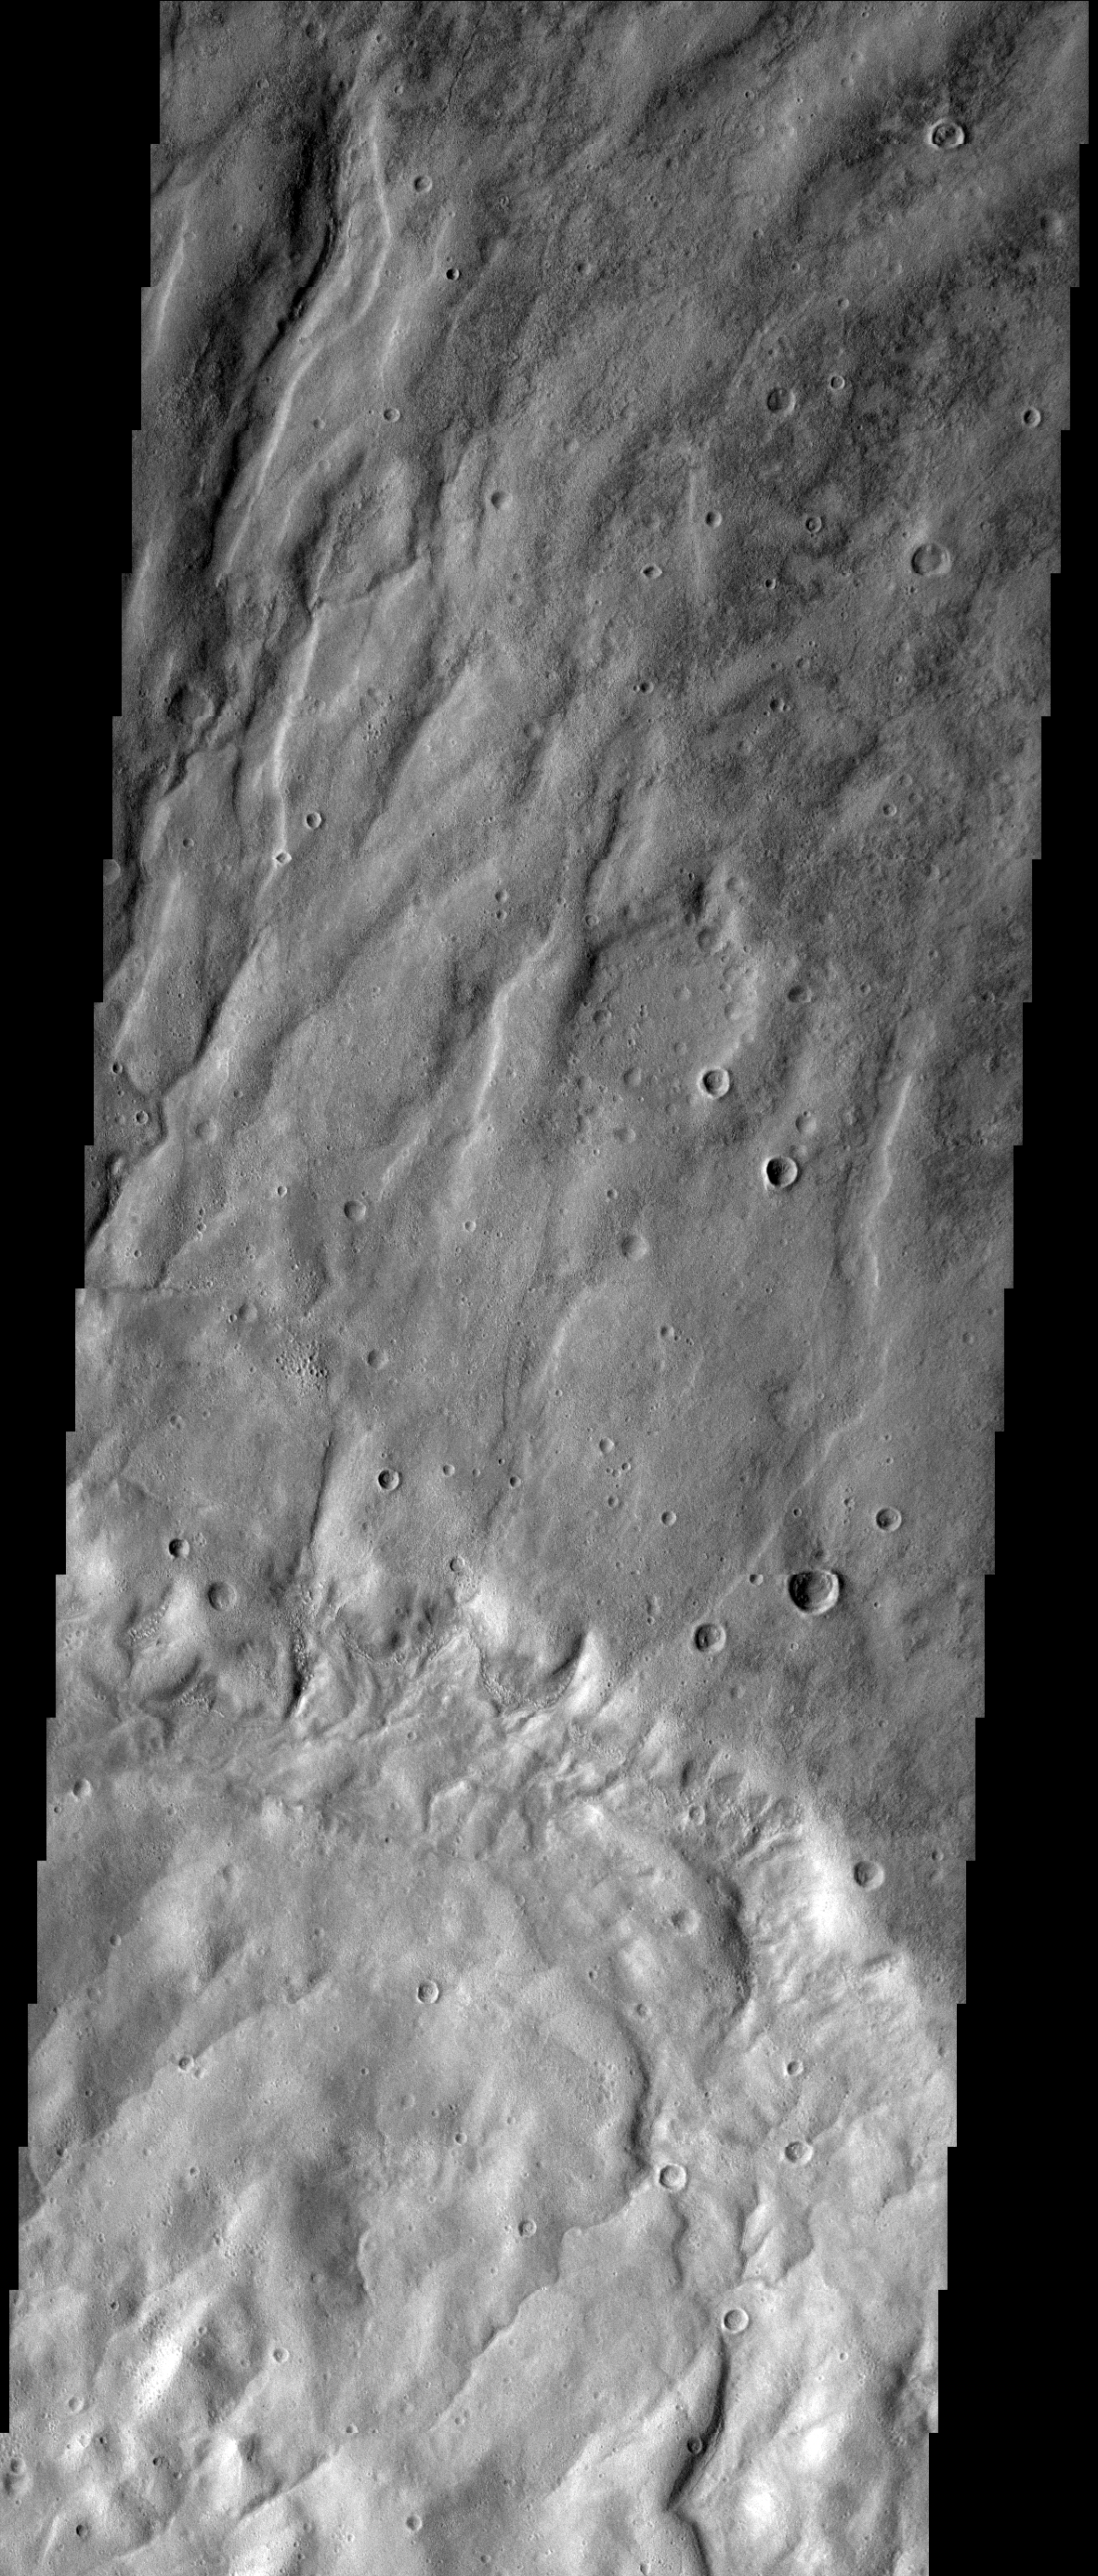

Draining the Highland

Drainage channels completely fill this image. The flow is toward the bottom of the frame, from the highland of Claritas Fossae toward the lowlands of Icaria Planum.

Image information: VIS instrument. Latitude 0.0N, Longitude 0.0E. 0 meter/pixel resolution.

Please see the THEMIS Data Citation Note for details on crediting THEMIS images.

Note: this THEMIS visual image has not been radiometrically nor geometrically calibrated for this preliminary release. An empirical correction has been performed to remove instrumental effects. A linear shift has been applied in the cross-track and down-track direction to approximate spacecraft and planetary motion. Fully calibrated and geometrically projected images will be released through the Planetary Data System in accordance with Project policies at a later time.

NASA’s Jet Propulsion Laboratory manages the 2001 Mars Odyssey mission for NASA’s Office of Space Science, Washington, D.C. The Thermal Emission Imaging System (THEMIS) was developed by Arizona State University, Tempe, in collaboration with Raytheon Santa Barbara Remote Sensing. The THEMIS investigation is led by Dr. Philip Christensen at Arizona State University. Lockheed Martin Astronautics, Denver, is the prime contractor for the Odyssey project, and developed and built the orbiter. Mission operations are conducted jointly from Lockheed Martin and from JPL, a division of the California Institute of Technology in Pasadena.

Credit: NASA/JPL/ASU